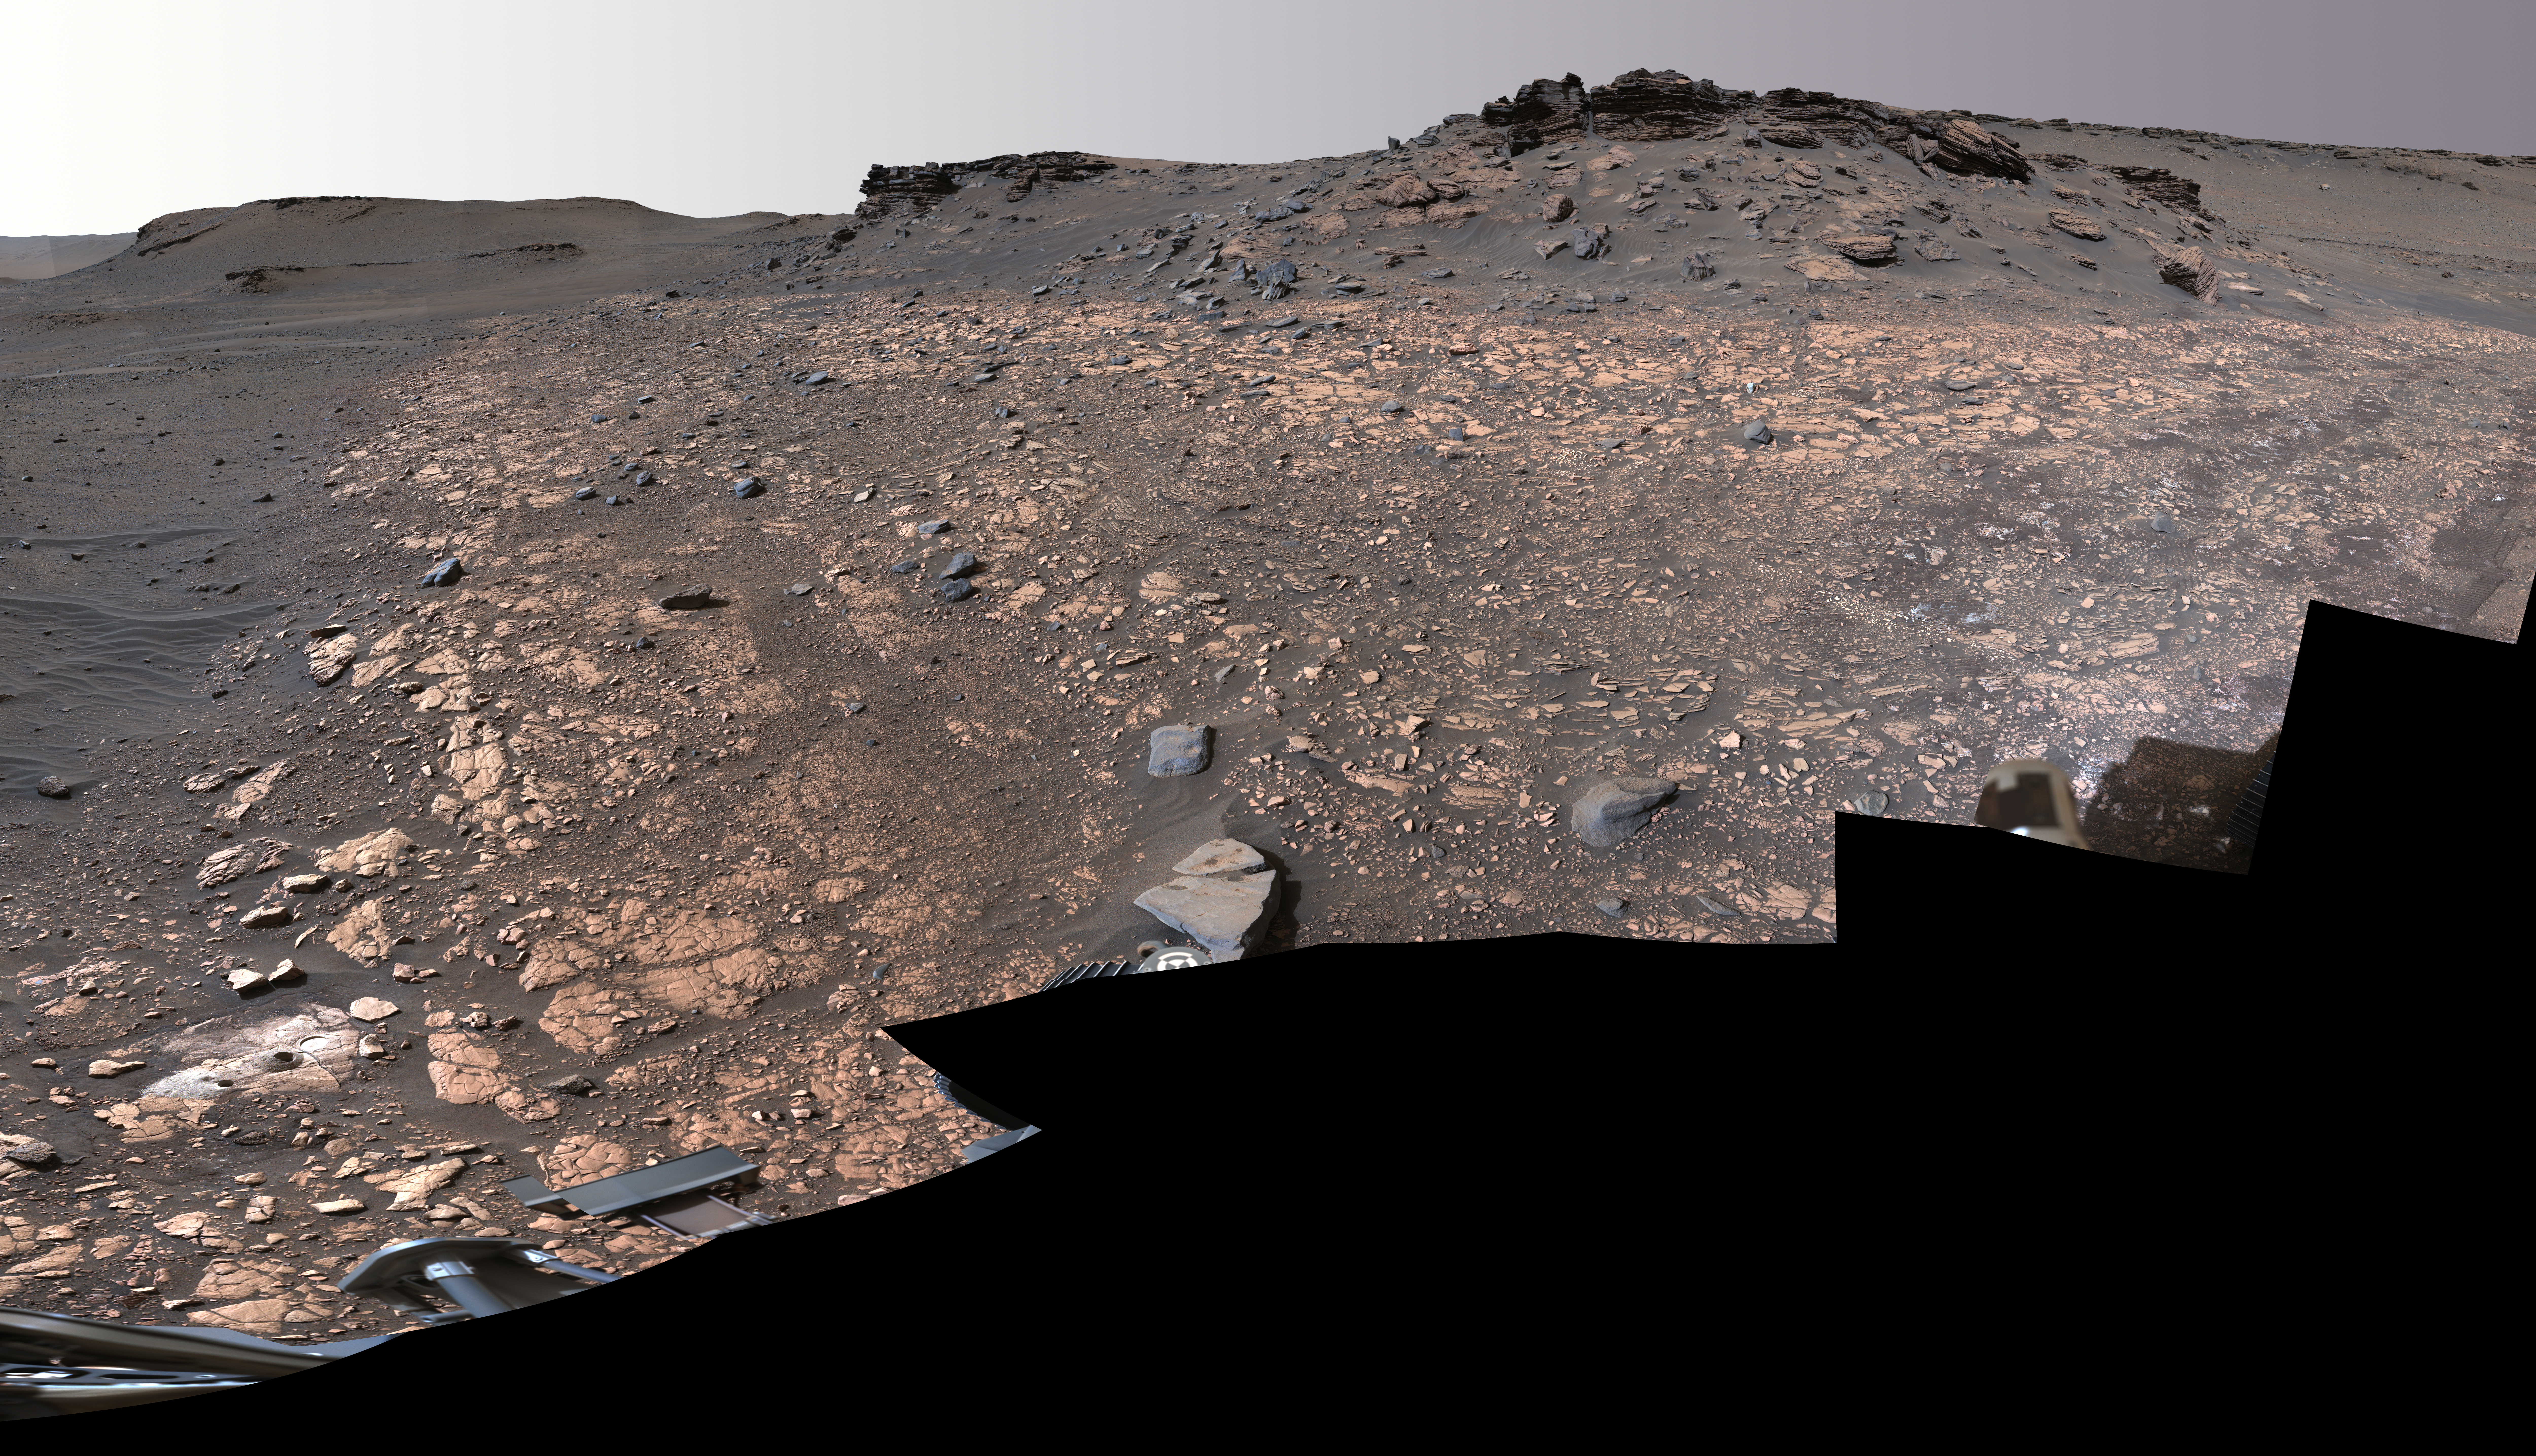

2 Perseverance Sampling Locations in Jezero’s Delta

This image shows two locations in Mars’s Jezero Crater where NASA’s Perseverance rover collected rock samples for possible return to Earth in the future: “Wildcat Ridge” (lower left) and “Skinner Ridge” (upper right). These two outcrops are within about 70 feet (20 meters) of each other. The rover cored two cylinders of rock the size of classroom chalk (about 0.5 inches, or 13 millimeters, in diameter and 2.4 inches, or 60 millimeters, long) from each location.

The two sites are in the delta, a fan-shaped area where, billions of years ago, a river once flowed into a lake in Jezero Crater and deposited rocks and sediment. Scientists consider the sedimentary rocks preserved in the delta one of the best places on Mars to search for potential signs of ancient microbial life. The verification of ancient life on Mars carries an enormous burden of proof.

Figure A, an annotated version of the image, indicates the locations of Wildcat Ridge and Skinner Ridge.

A light-colored, circular patch of abraded rock can be seen in the lower-left corner of the image, next to areas where Perseverance used its drill to extract the rock-core samples. The abrasion patch to the right of one of the holes is about 2 inches (5 centimeters) in diameter. The samples taken from these areas were sealed inside ultra-clean sample tubes, which are currently stored inside Perseverance.

The multiple images that make up this mosaic were acquired by Perseverance’s Mastcam-Z instrument on Aug. 4, 2022, the 518st Martian day, or sol, of the rover’s mission. The color bands of the image have been processed to improve visual contrast and accentuate color differences.

A key objective for Perseverance’s mission on Mars is astrobiology, including the search for signs of ancient microbial life. The rover will characterize the planet’s geology and past climate, pave the way for human exploration of the Red Planet, and be the first mission to collect and cache Martian rock and regolith (broken rock and dust).

Subsequent NASA missions, in cooperation with ESA (European Space Agency), would send spacecraft to Mars to collect these sealed samples from the surface and return them to Earth for in-depth analysis.

The Mars 2020 Perseverance mission is part of NASA’s Moon to Mars exploration approach, which includes Artemis missions to the Moon that will help prepare for human exploration of the Red Planet.

NASA’s Jet Propulsion Laboratory, which is managed for the agency by Caltech in Pasadena, California, built and manages operations of the Perseverance rover. Arizona State University leads the operations of the Mastcam-Z instrument, working in collaboration with Malin Space Science Systems in San Diego, on the design, fabrication, testing, and operation of the cameras, and in collaboration with the Neils Bohr Institute of the University of Copenhagen on the design, fabrication, and testing of the calibration targets.

Credit: NASA/JPL-Caltech/ASU/MSSS